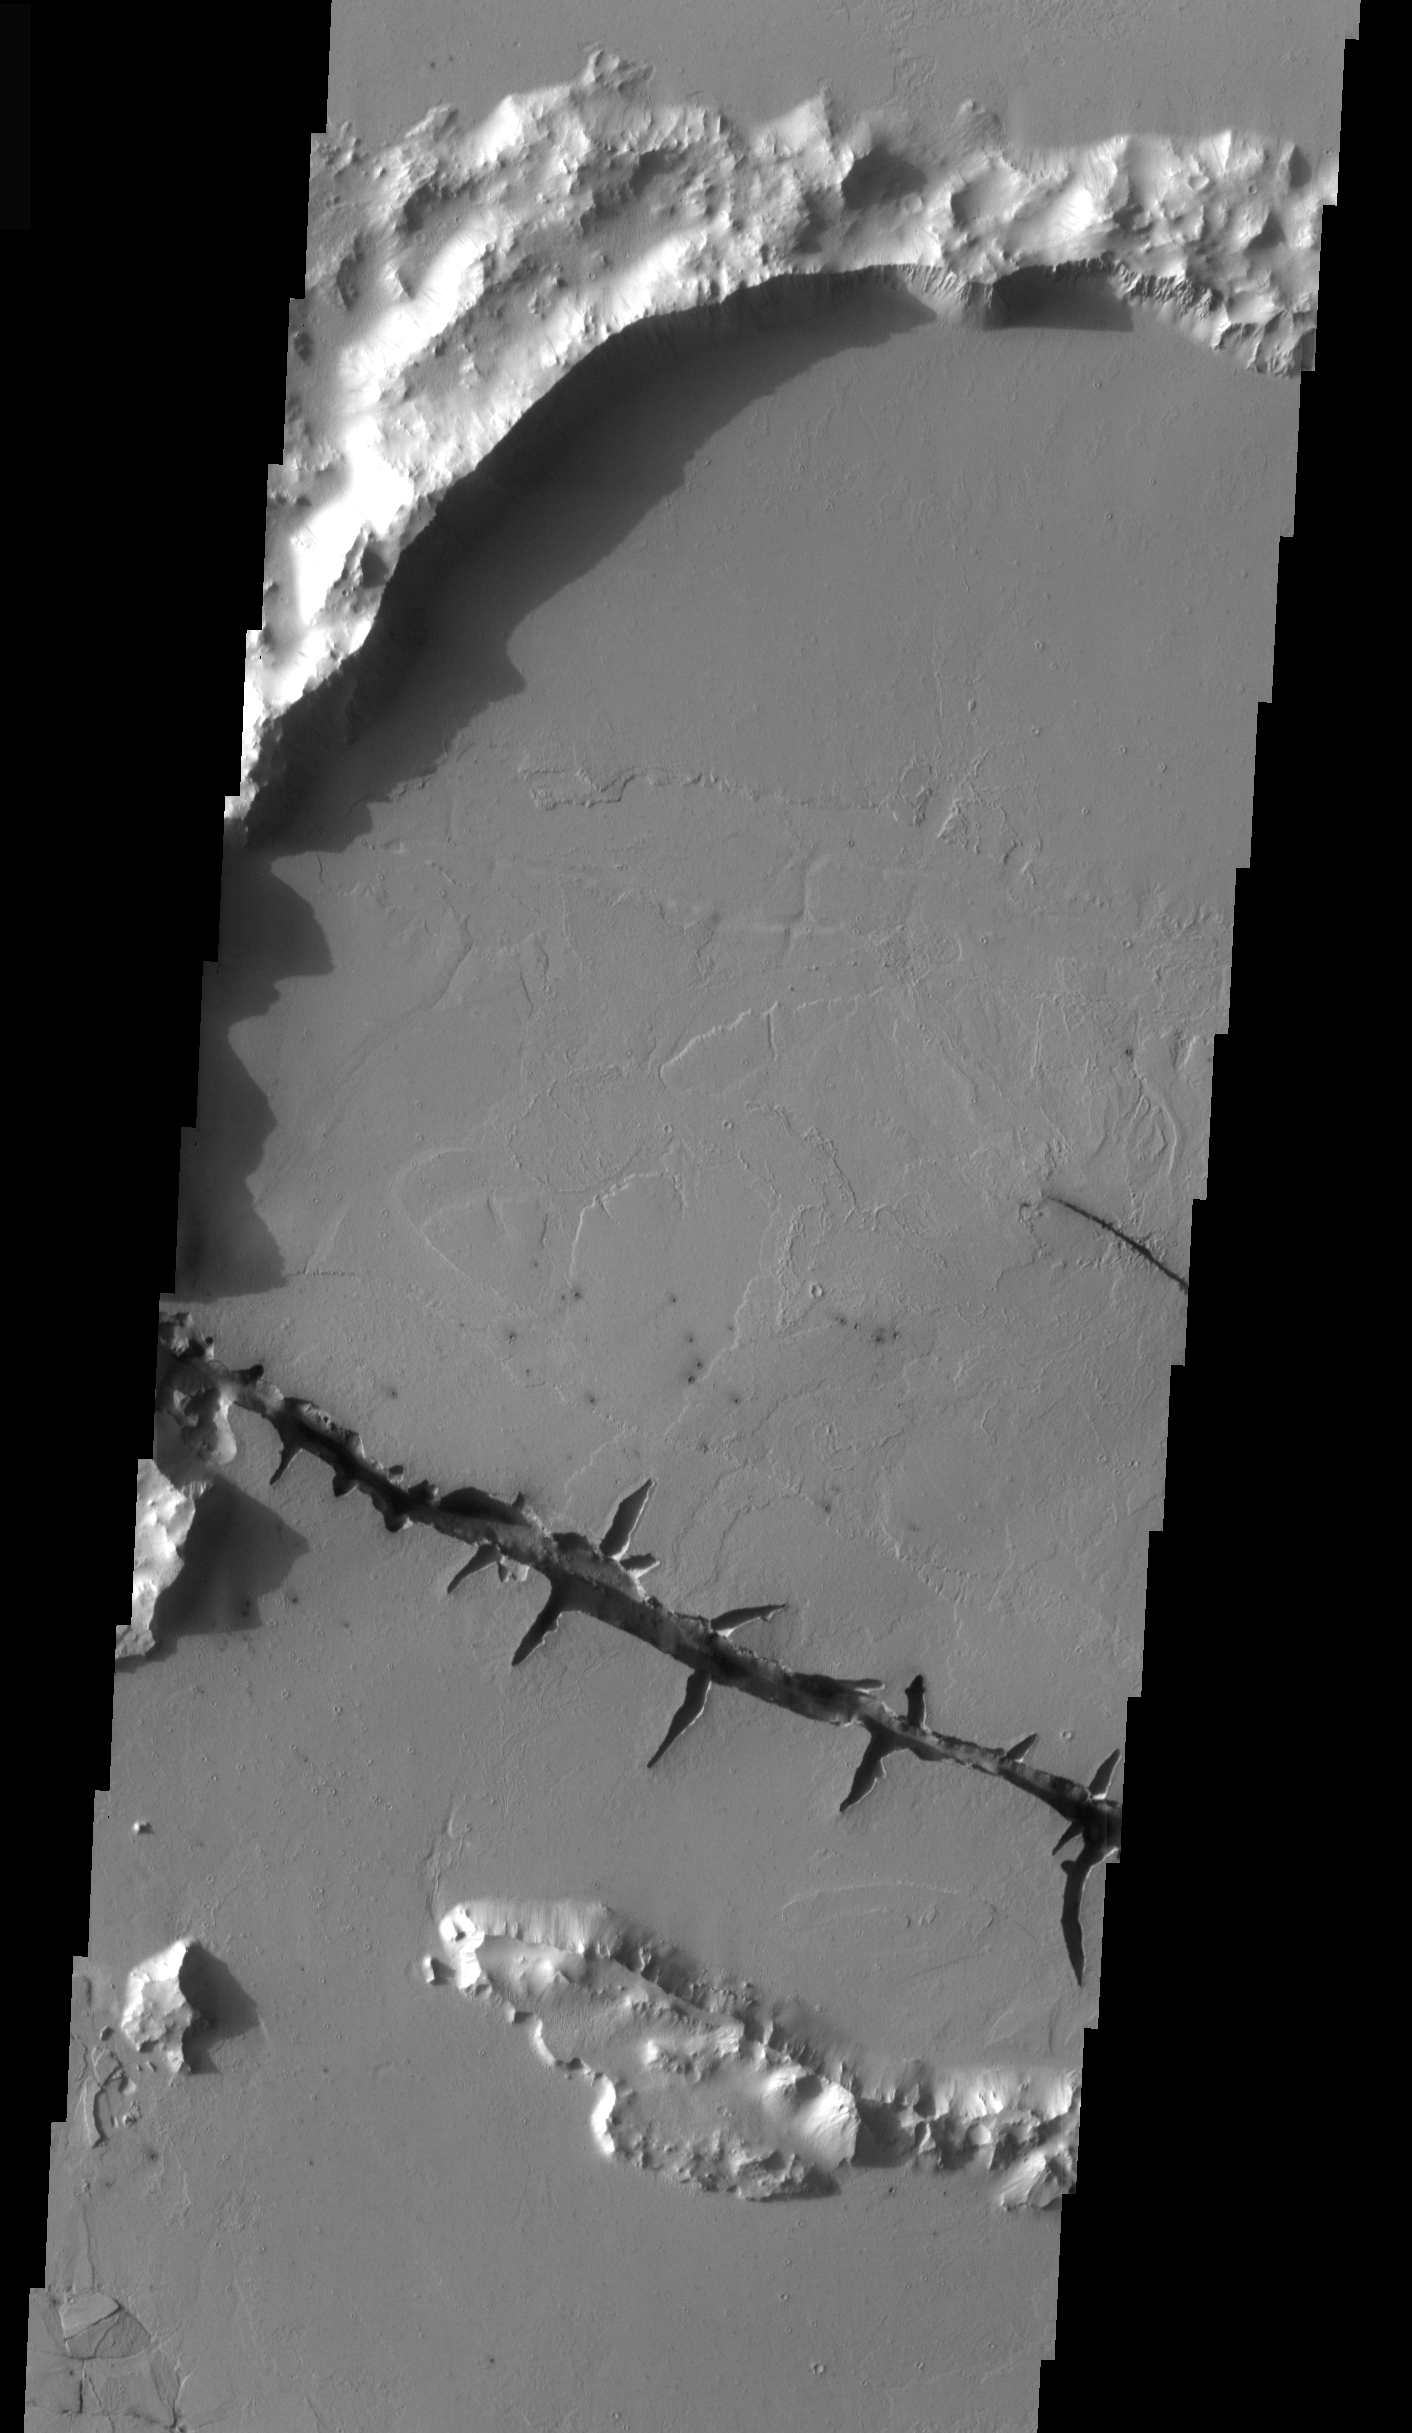

THEMIS Images as Art #45

Welcome to the second annual THEMIS ART MONTH. From Jan. 31 through March 4 we will be showcasing images for their aesthetic value, rather than their science content. Portions of these images resemble things in our everyday lives, from animals to letters of the alphabet. We hope you enjoy our fanciful look at Mars!

One wonders what sort of creature needs to be kept back by this large strand of barbed wire…or perhaps this is the scar on the top of some giant Frankenstein’s monster’s head?

Note: this THEMIS visual image has not been radiometrically nor geometrically calibrated for this preliminary release. An empirical correction has been performed to remove instrumental effects. A linear shift has been applied in the cross-track and down-track direction to approximate spacecraft and planetary motion. Fully calibrated and geometrically projected images will be released through the Planetary Data System in accordance with Project policies at a later time.

NASA’s Jet Propulsion Laboratory manages the 2001 Mars Odyssey mission for NASA’s Office of Space Science, Washington, D.C. The Thermal Emission Imaging System (THEMIS) was developed by Arizona State University, Tempe, in collaboration with Raytheon Santa Barbara Remote Sensing. The THEMIS investigation is led by Dr. Philip Christensen at Arizona State University. Lockheed Martin Astronautics, Denver, is the prime contractor for the Odyssey project, and developed and built the orbiter. Mission operations are conducted jointly from Lockheed Martin and from JPL, a division of the California Institute of Technology in Pasadena.

Credit: NASA/JPL/Arizona State University